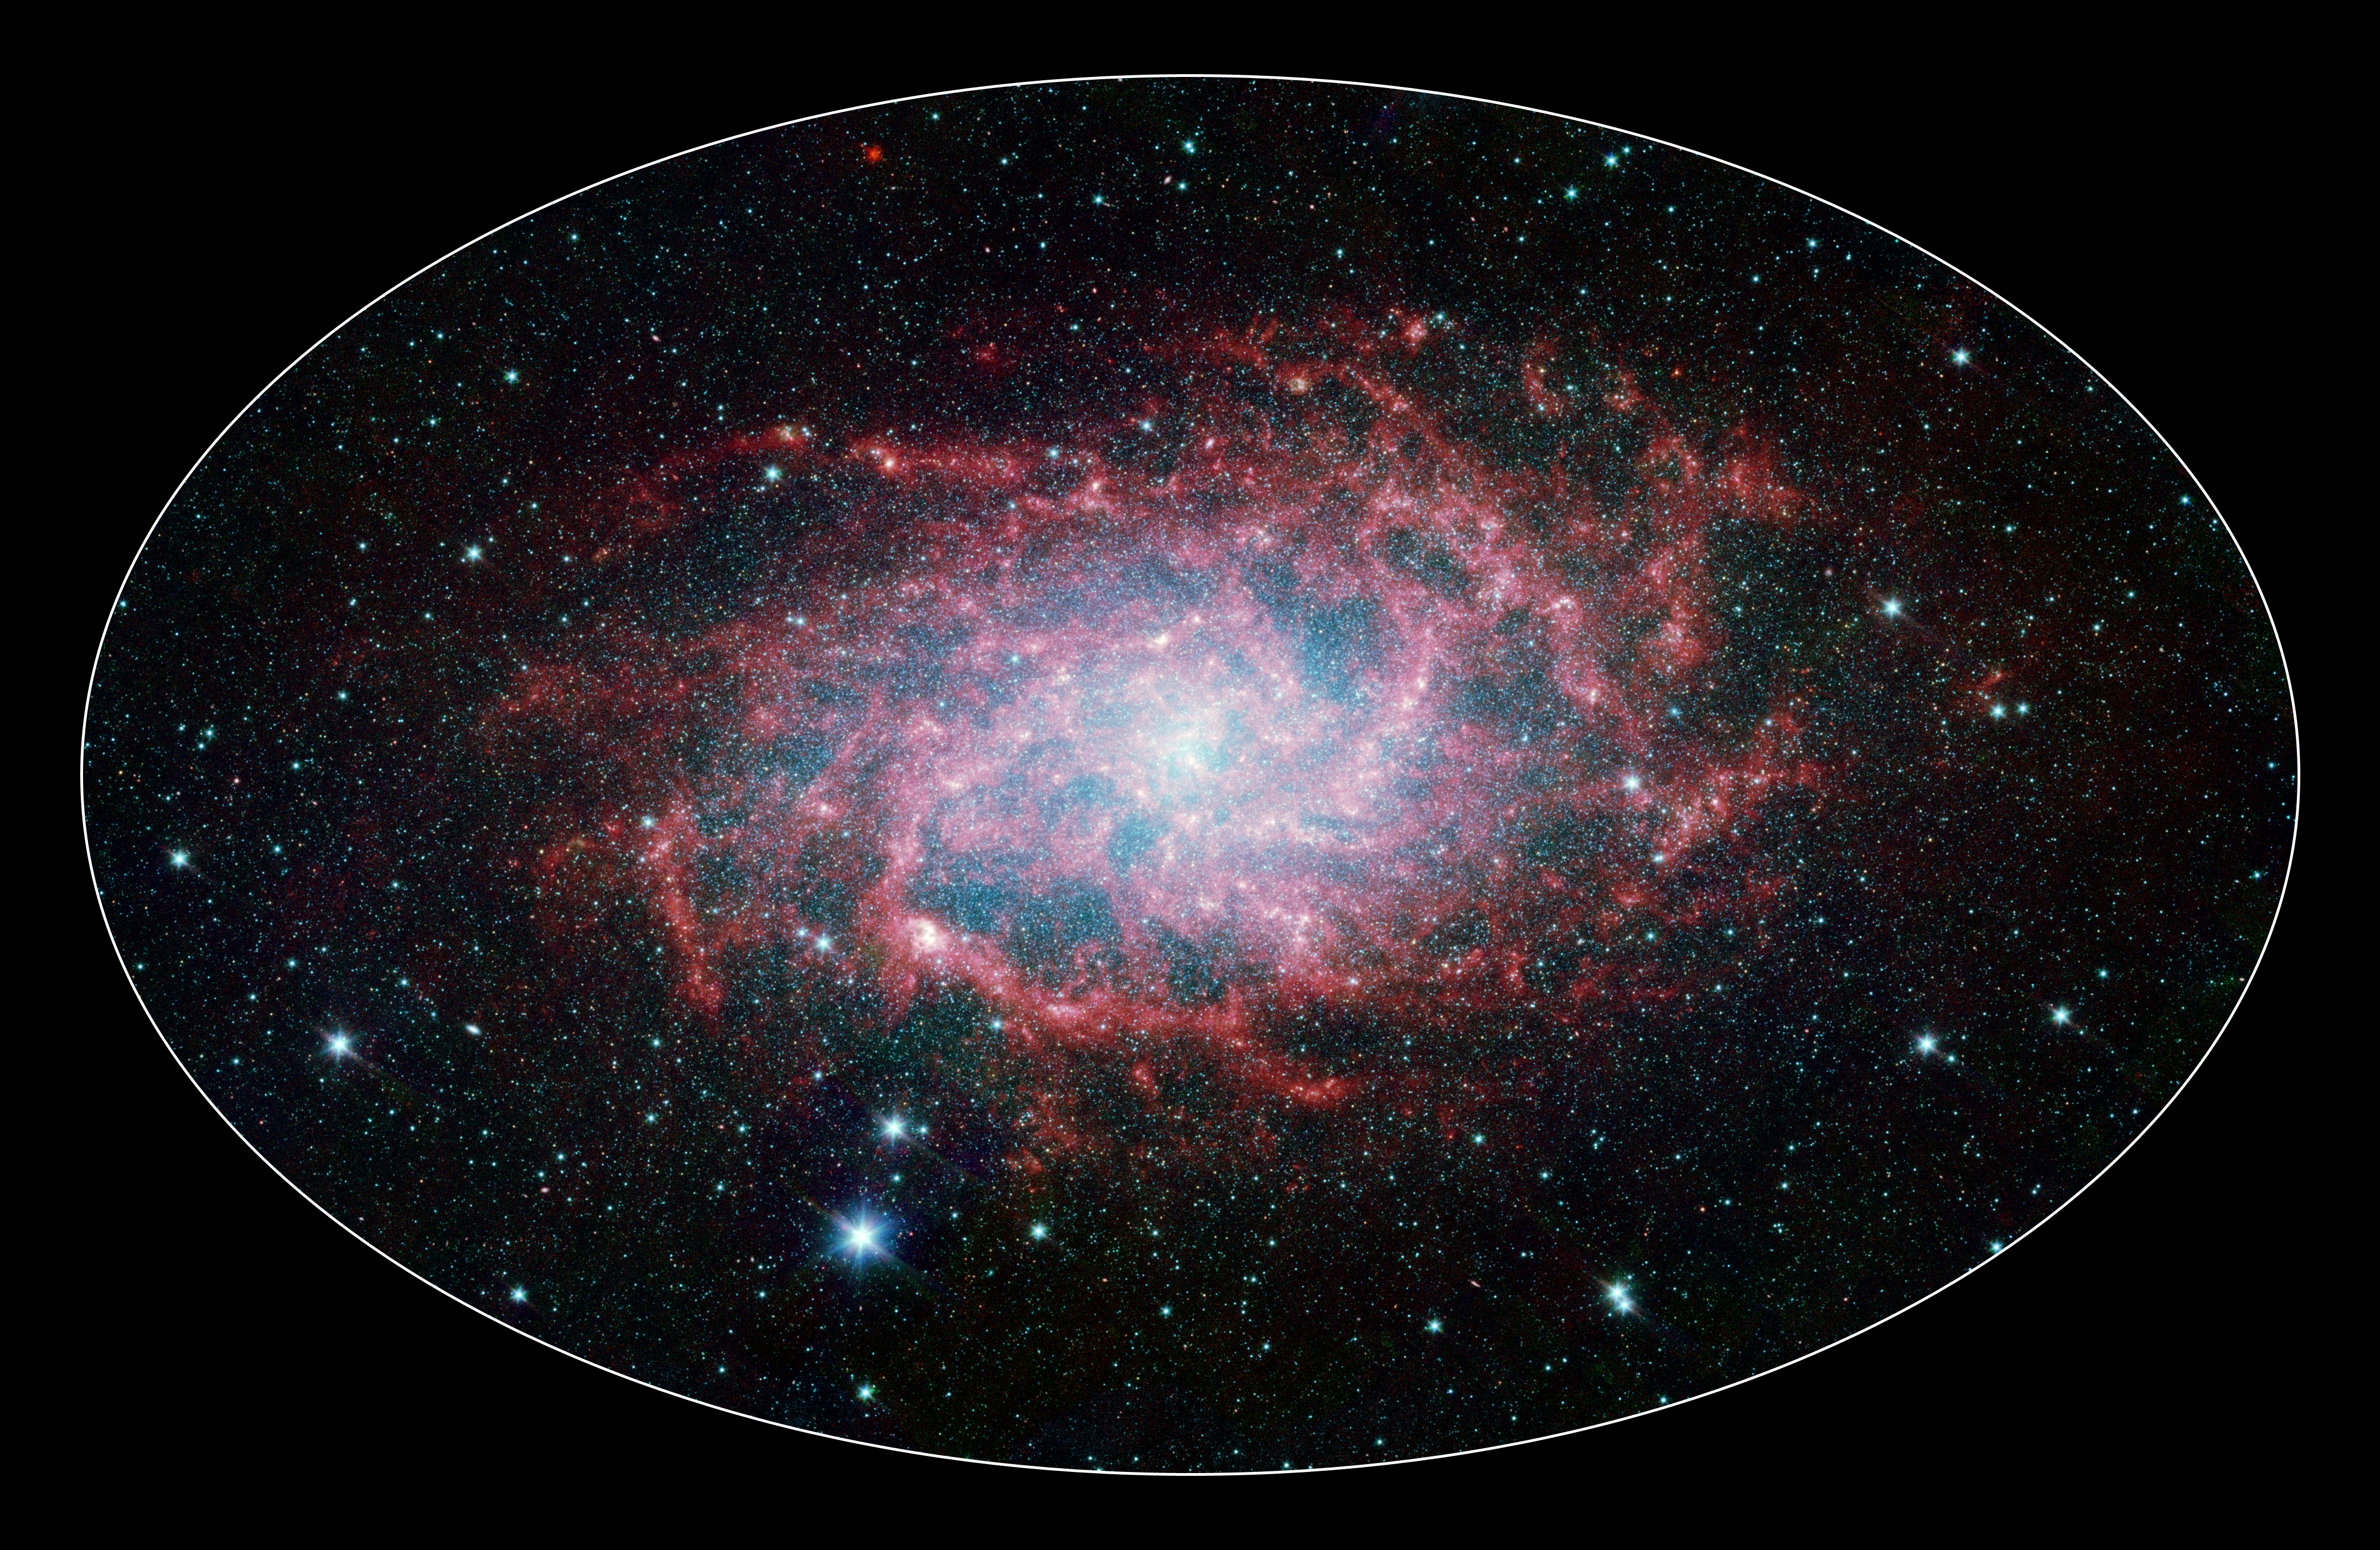

M33: A Close Neighbor Reveals its True Size and Splendor

One of our closest galactic neighbors shows its awesome beauty in this new image from NASA’s Spitzer Space Telescope. M33, also known as the Triangulum Galaxy, is a member of what’s known as our Local Group of galaxies. Along with our own Milky Way, this group travels together in the universe, as they are gravitationally bound. In fact, M33 is one of the few galaxies that is moving toward the Milky Way despite the fact that space itself is expanding, causing most galaxies in the universe to grow farther and farther apart.

When viewed with Spitzer’s infrared eyes, this elegant spiral galaxy sparkles with color and detail. Stars appear as glistening blue gems (many of which are actually foreground stars in our own galaxy), while dust in the spiral disk of the galaxy glows pink and red. But not only is this new image beautiful, it also shows M33 to be surprising large—bigger than its visible-light appearance would suggest. With its ability to detect cold, dark dust, Spitzer can see emission from cooler material well beyond the visible range of M33’s disk. Exactly how this cold material moved outward from the galaxy is still a mystery, but winds from giant stars or supernovas may be responsible.

M33 is located about 2.9 million light-years away in the constellation Triangulum. This composite image was taken by Spitzer’s infrared array camera. The color blue indicates infrared light of 3.6 microns, green shows 4.5-micron light, and red 8.0 microns.

Credit: NASA/JPL-Caltech